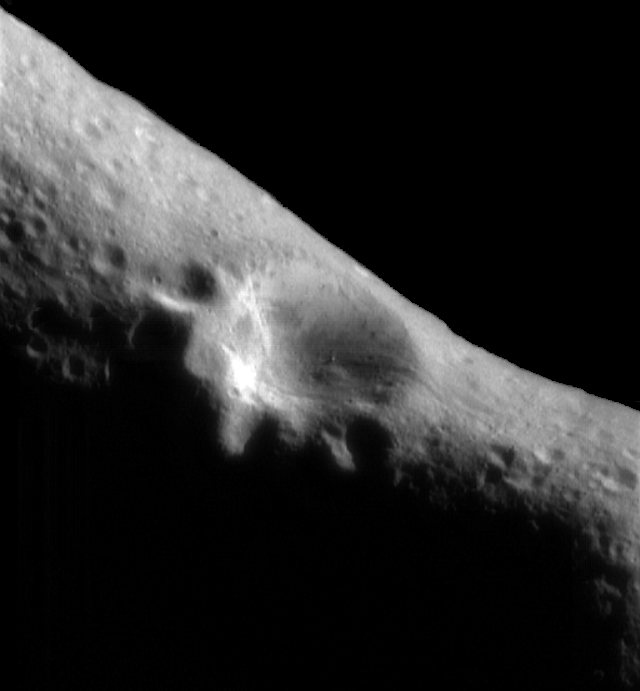

NEAR Historic First Image from Eros Orbit

February 14, 2000, at 10:33 AM EST the NEAR spacecraft was successfully inserted into orbit around 433 Eros, becoming the first artificial satellite of an asteroid. Just over an hour later, NEAR pointed its camera at the asteroid and took this picture from a range of 210 miles (330 km) above the surface. Mission navigators and operators will use this image and others to be taken later to triangulate on landmarks on the asteroid’s surface, precisely measuring position of the spacecraft to plot NEAR’s course.

Features as small as a 100 feet (30 meters) across can be seen. This view shows the 3-mile (5-kilometer) impact crater which the spacecraft has spied for over a week during its approach. The two smaller craters superimposed on its rim are each about 1.2 miles (2 kilometers) across. An enormous boulder a full 170 feet (50 meters) in size sits on the large crater’s floor. Other key features of the surface are shallow subsurface layering exposed near the tops of crater walls, and shallow grooves crossing the surface and cutting the crater’s rim.

Built and managed by The Johns Hopkins University Applied Physics Laboratory, Laurel, Maryland, NEAR was the first spacecraft launched in NASA’s Discovery Program of low-cost, small-scale planetary missions. See the NEAR web page at http://near.jhuapl.edu/ for more details.

Credit: NASA/JPL/JHUAPL